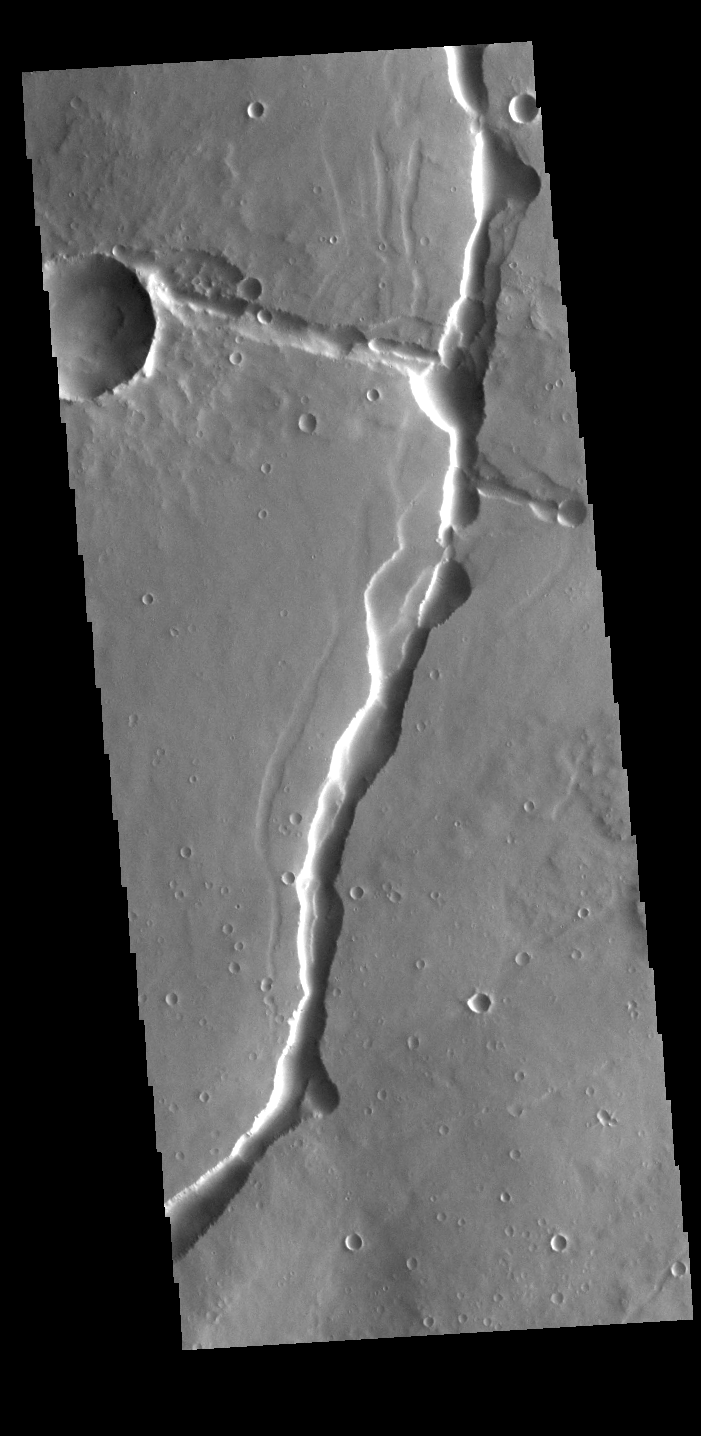

Hyblaeus Fossae

Today’s VIS image shows part of Hyblaeus Fossae. Hyblaeus Fossae is located southwest of Elysium Mons and is just one of many tectonic graben located around the entire Elysium volcanic complex. Hyblaeus Fossae is 375 km (233 miles) long.

Credit: NASA/JPL-Caltech/ASU